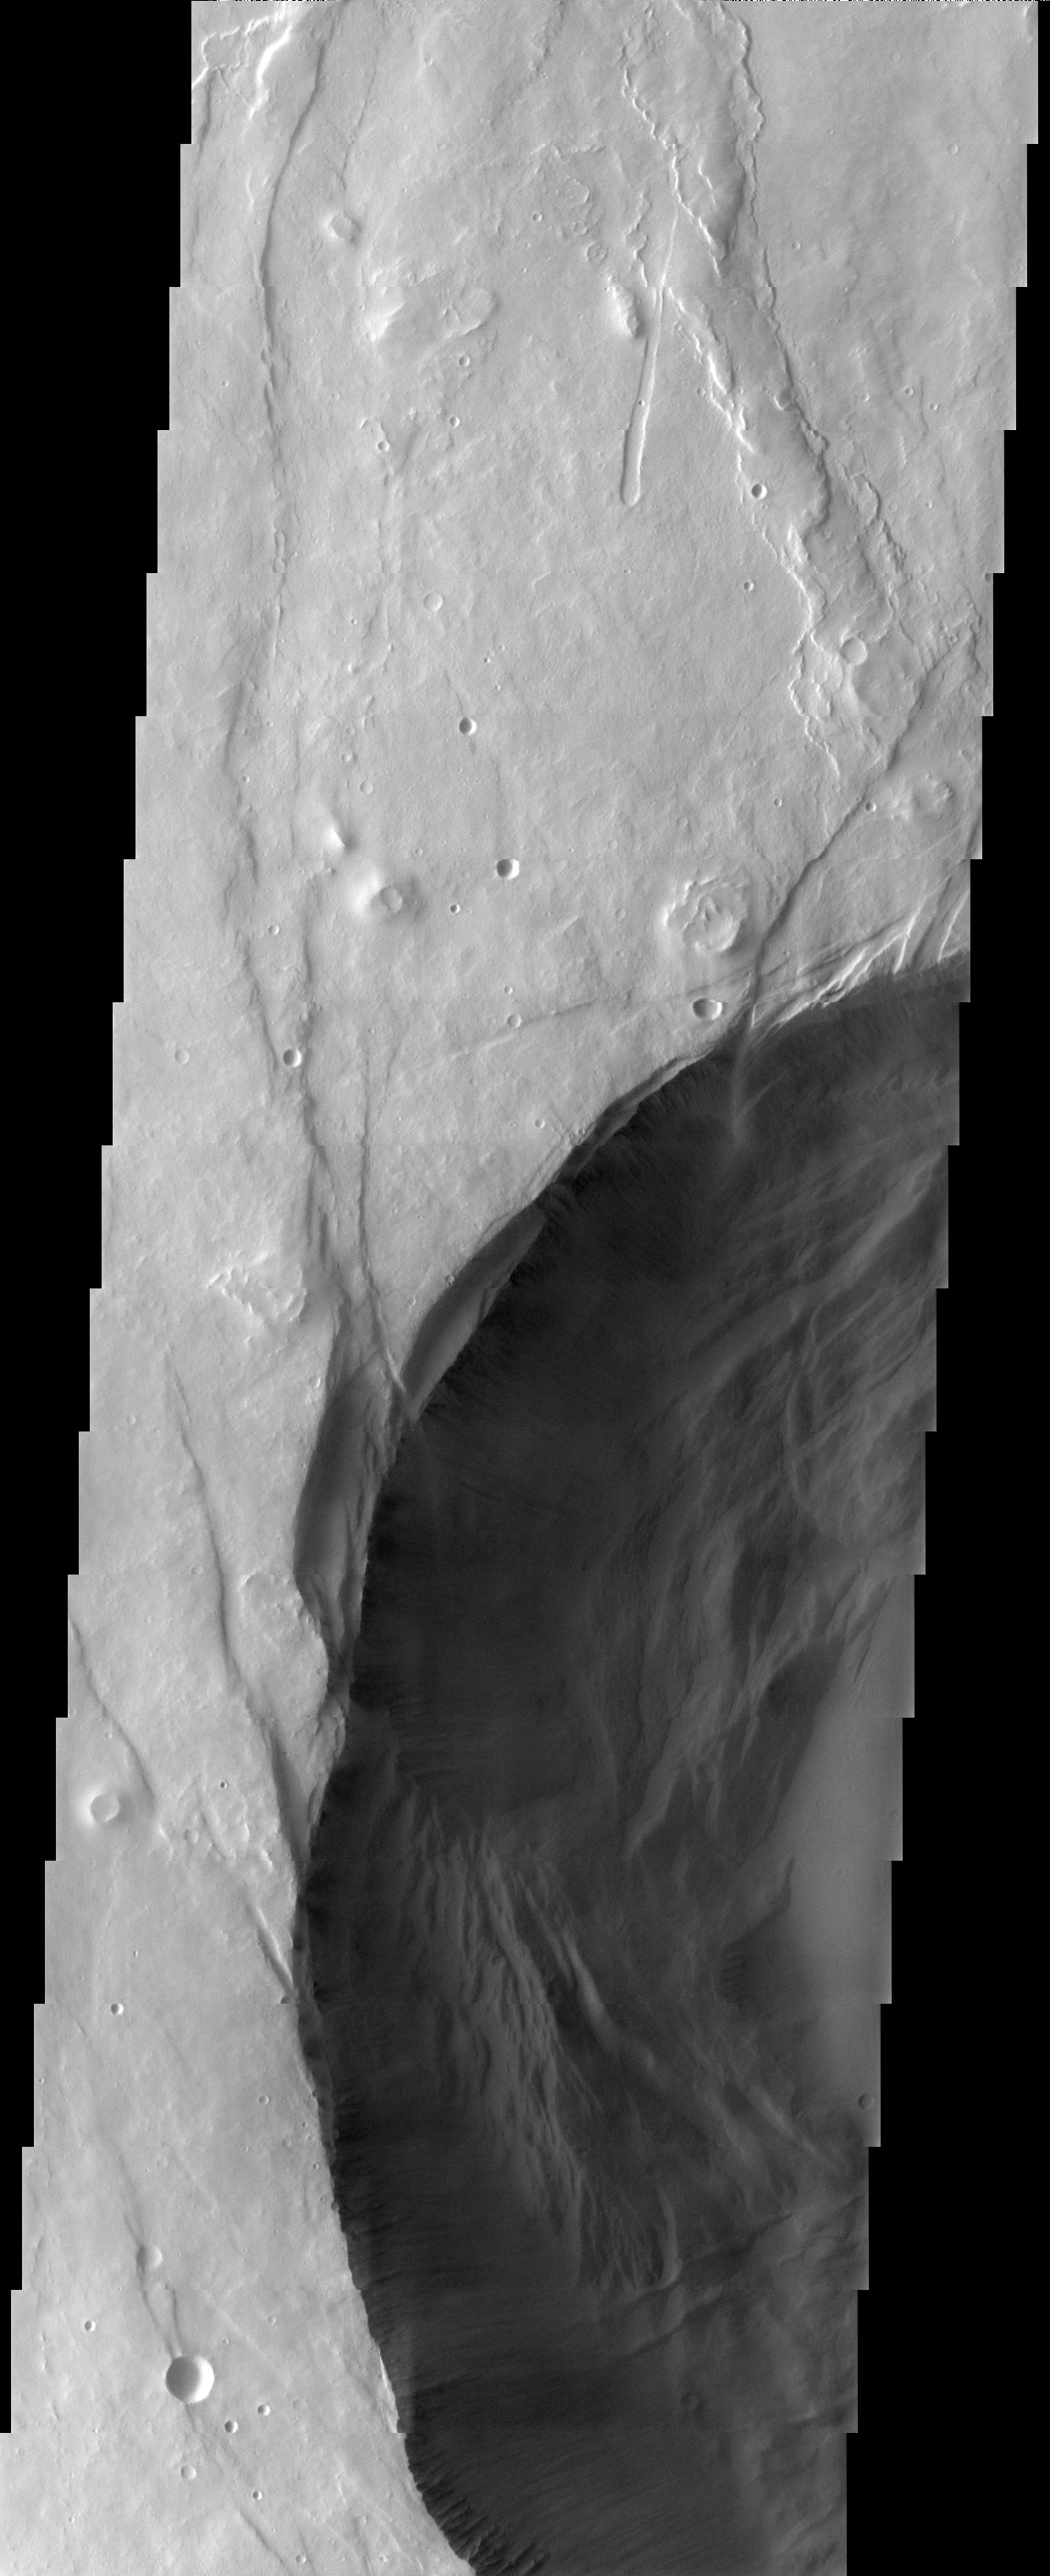

Pavonis Mons Caldera

Pavonis Mons is the middle of the three large volcanoes on the Tharsis bulge. This visible THEMIS image covers the edge of the volcano’s caldera. Outside of the caldera, numerous lava flows and impact craters can be seen. In addition, there are a few small features which may be cinder cones. The best example is on the left hand side of the image, about two thirds of the way down from the top. There is an elevation difference of about 4.2 kilometers from the top of the volcano to the caldera floor. This image shows evidence for repeated episodes of mass wasting of the caldera wall, likely due to subsidence of the caldera over time.

Note: this THEMIS visual image has not been radiometrically nor geometrically calibrated for this preliminary release. An empirical correction has been performed to remove instrumental effects. A linear shift has been applied in the cross-track and down-track direction to approximate spacecraft and planetary motion. Fully calibrated and geometrically projected images will be released through the Planetary Data System in accordance with Project policies at a later time.

NASA’s Jet Propulsion Laboratory manages the 2001 Mars Odyssey mission for NASA’s Office of Space Science, Washington, D.C. The Thermal Emission Imaging System (THEMIS) was developed by Arizona State University, Tempe, in collaboration with Raytheon Santa Barbara Remote Sensing. The THEMIS investigation is led by Dr. Philip Christensen at Arizona State University. Lockheed Martin Astronautics, Denver, is the prime contractor for the Odyssey project, and developed and built the orbiter. Mission operations are conducted jointly from Lockheed Martin and from JPL, a division of the California Institute of Technology in Pasadena.

Image information: VIS instrument. Latitude 0.8, Longitude 246.9 East (113.1 West). 19 meter/pixel resolution.

Credit: NASA/JPL/Arizona State University